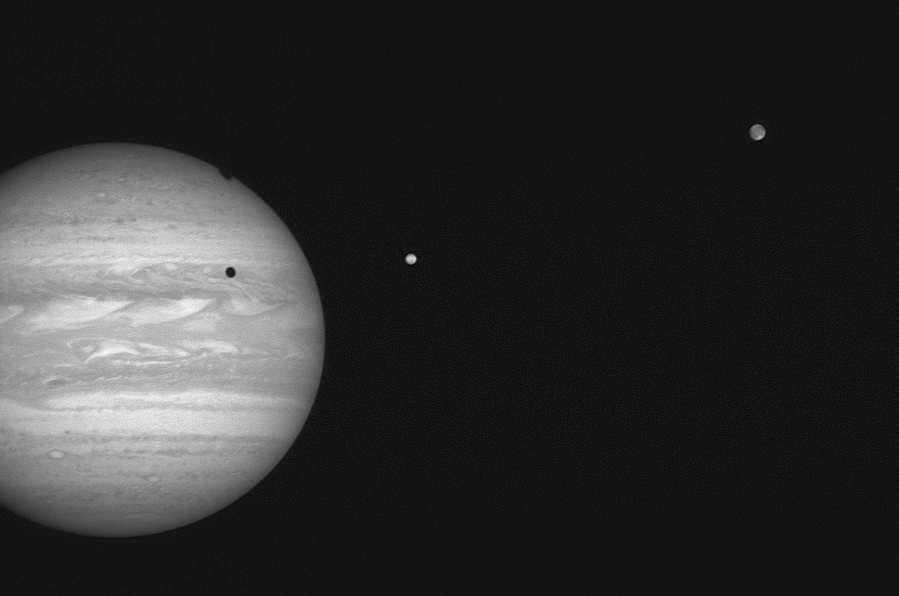

Io and Ganymede

The New Horizons Long Range Reconnaissance Imager (LORRI) took this 4-millisecond exposure of Jupiter and two of its moons at 01:41:04 UTC on January 17, 2007. The spacecraft was 68.5 million kilometers (42.5 million miles) from Jupiter, closing in on the giant planet at 41,500 miles (66,790 kilometers) per hour. The volcanic moon Io is the closest planet to the right of Jupiter; the icy moon Ganymede is to Io’s right. The shadows of each satellite are visible atop Jupiter’s clouds; Ganymede’s shadow is draped over Jupiter’s northwestern limb.

Ganymede’s average orbit distance from Jupiter is about 1.07 million kilometers (620,000 miles); Io’s is 422,000 kilometers (262,000 miles). Both Io and Ganymede are larger than Earth’s moon; Ganymede is larger than the planet Mercury.

Credit: NASA/Johns Hopkins University Applied Physics Laboratory/Southwest Research Institute